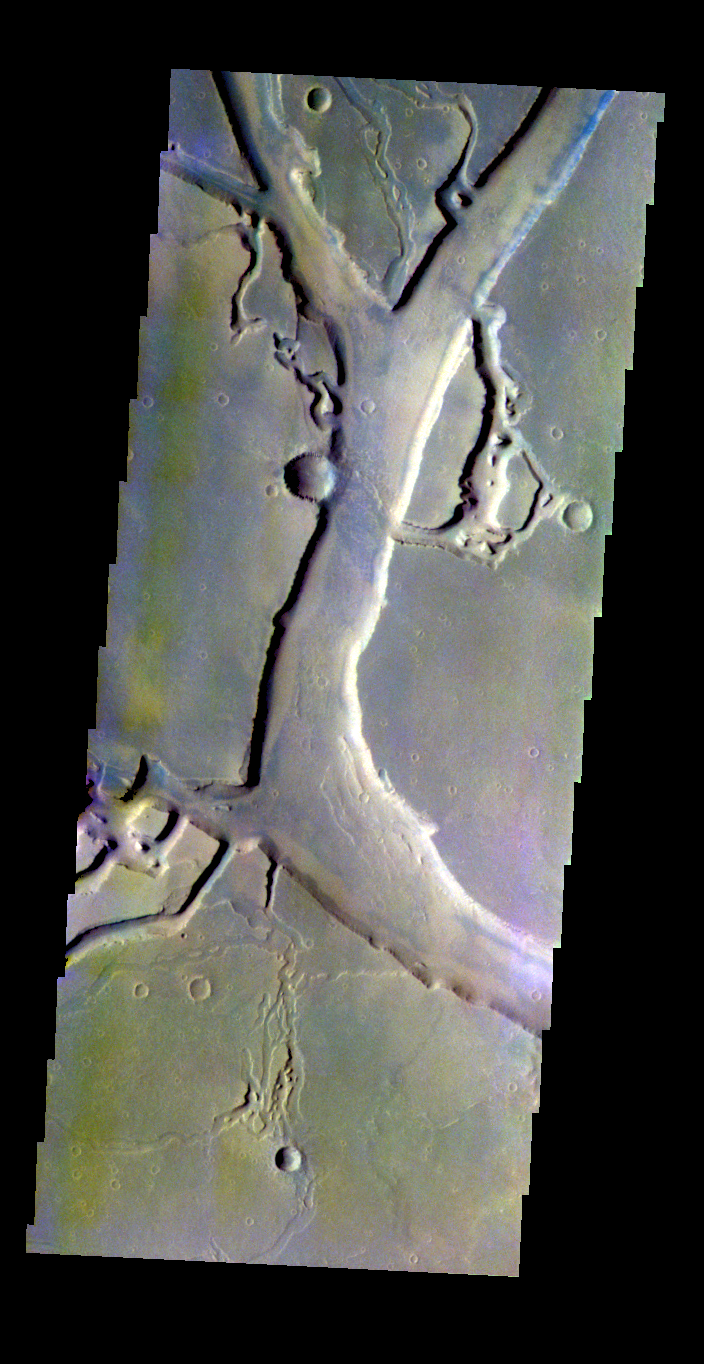

Granicus Valles – False Color

The THEMIS VIS camera contains 5 filters. The data from different filters can be combined in multiple ways to create a false color image. These false color images may reveal subtle variations of the surface not easily identified in a single band image. Today’s false color image shows part of Granicus Valles.

Credit: NASA/JPL-Caltech/ASU